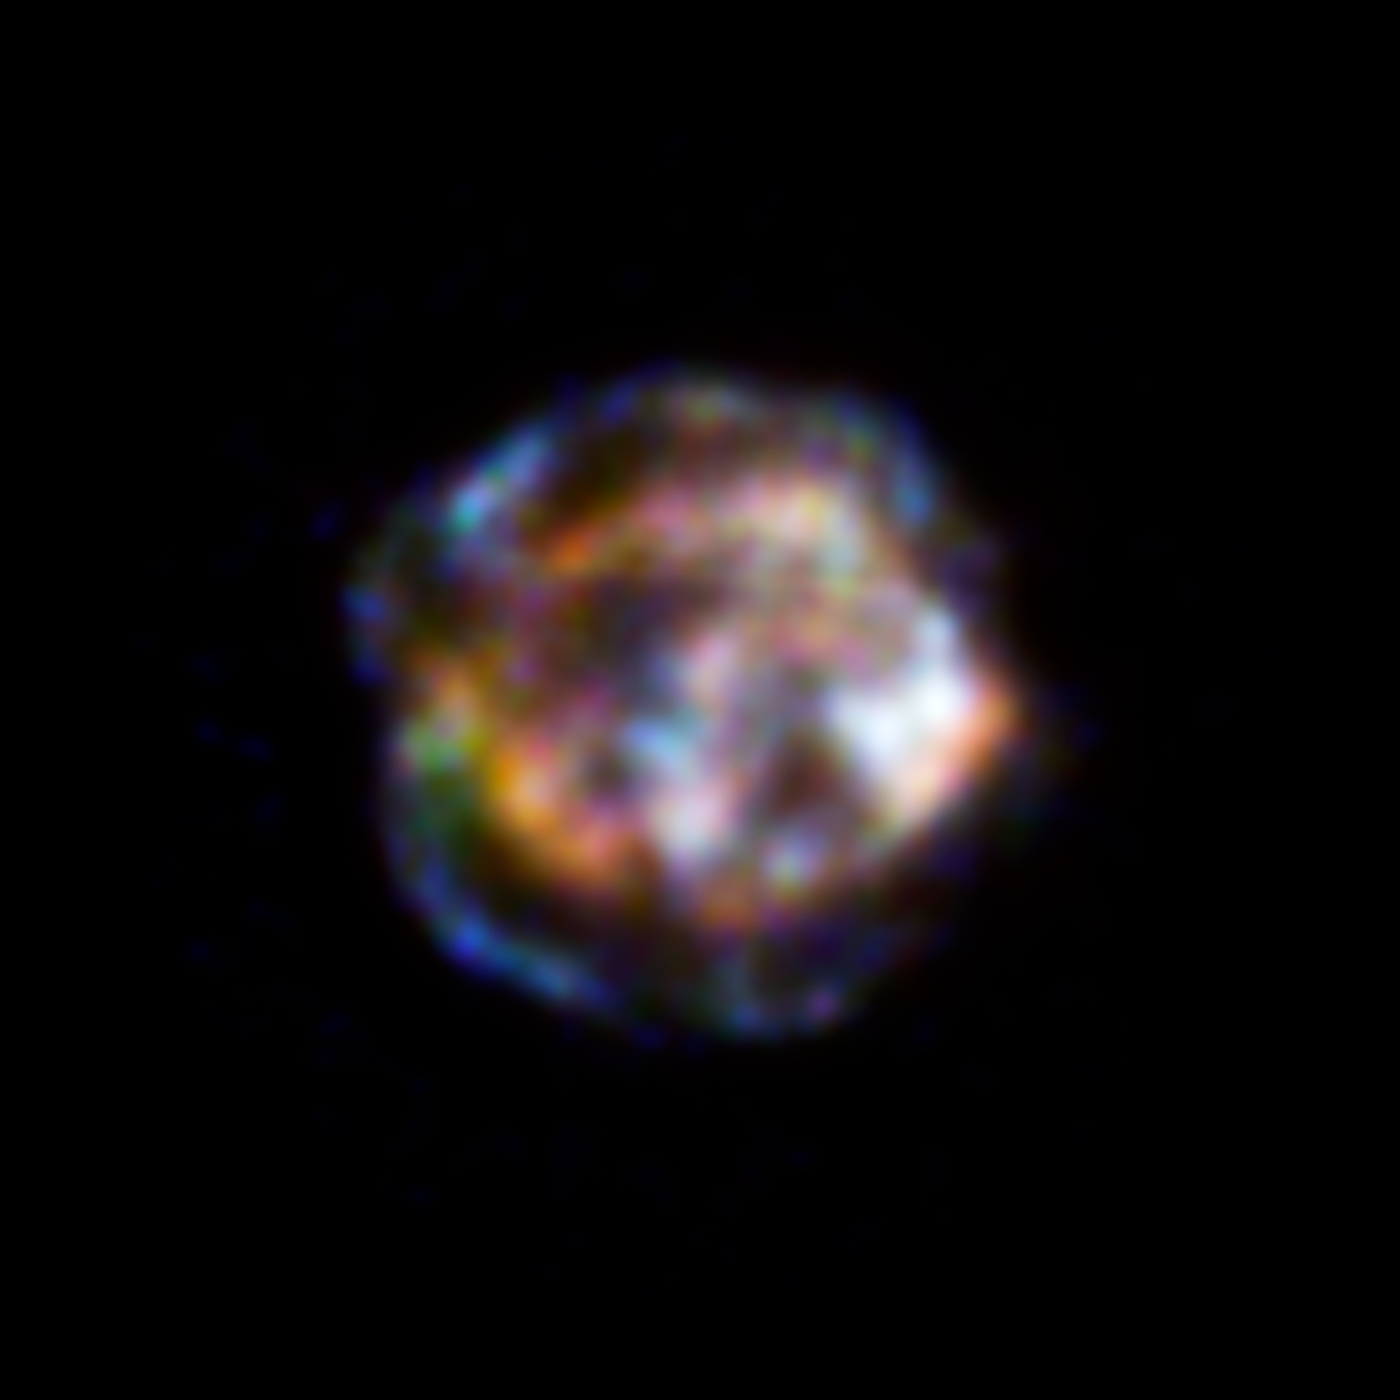

Sizzling X-ray Remains of a Dead Star

This new view of the historical supernova remnant Cassiopeia A, located 11,000 light-years away, was taken by NASA's Nuclear Spectroscopic Telescope Array, or NuSTAR. Blue indicates the highest energy X-ray light, where NuSTAR has made the first resolved image ever of this source. Red and green show the lower end of NuSTAR's energy range, which overlaps with NASA's high-resolution Chandra X-ray Observatory.

Light from the stellar explosion that created Cassiopeia A is thought to have reached Earth about 300 years ago, after traveling 11,000 years to get here. While the star is long dead, its remains are still bursting with action. The outer blue ring is where the shock wave from the supernova blast is slamming into surrounding material, whipping particles up to within a fraction of a percent of the speed of light. NuSTAR observations should help solve the riddle of how these particles are accelerated to such high energies

X-ray light with energies between 10 and 20 kiloelectron volts are blue; X-rays of 8 to 10 kiloelectron volts are green; and X-rays of 4.5 to 5.5 kiloelectron volts are red.

Credit: NASA/JPL-Caltech